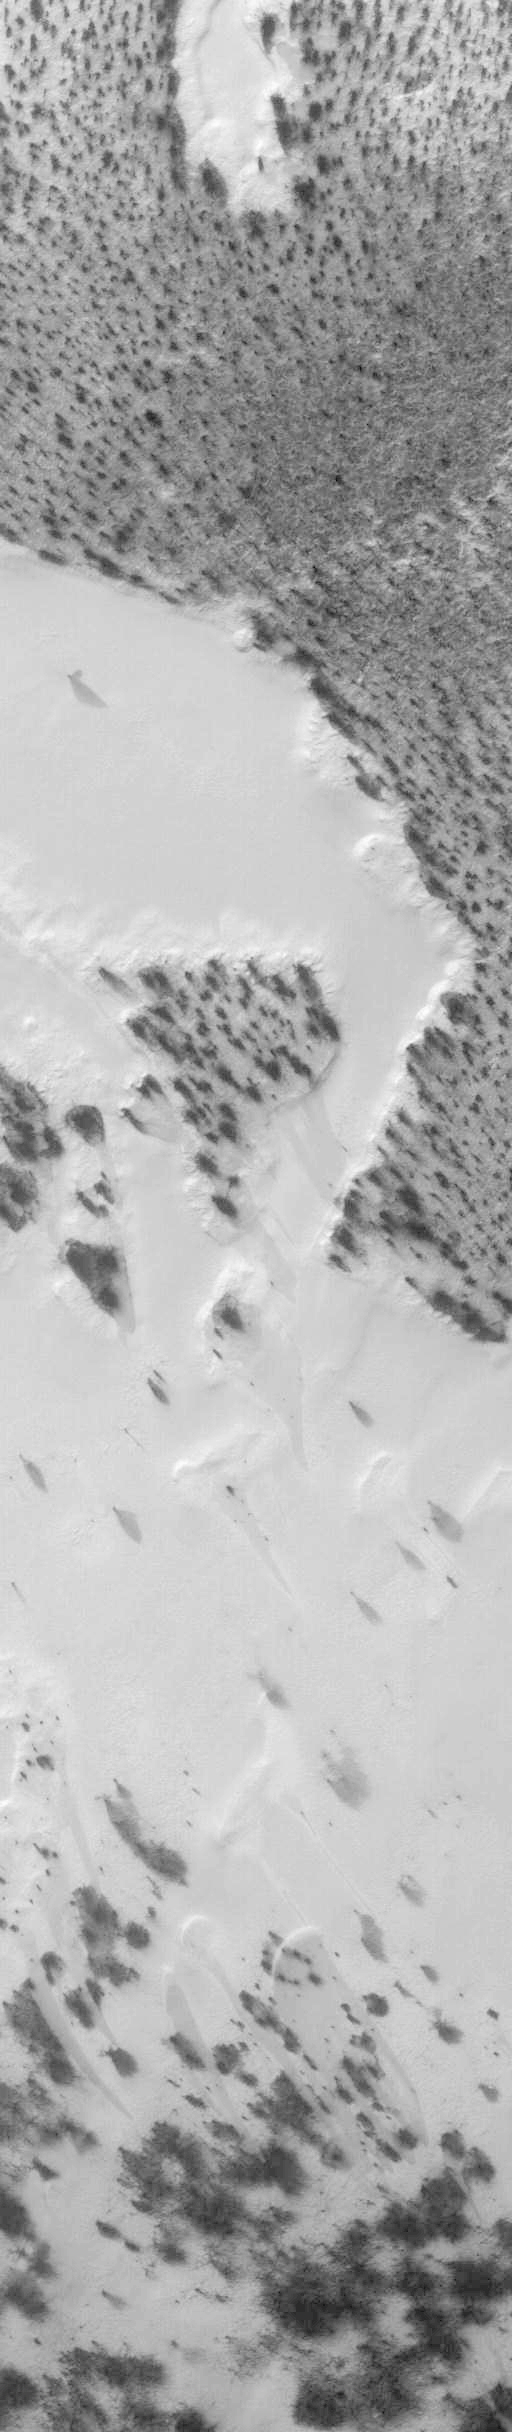

Return to “Giant’s Footprint” 3 Decades After Mariner 7 Flyby

As we head into the 21st Century, it seems hard to believe that human beings have been sending spacecraft toward Mars for more than 3 decades already. The first spacecraft to reach Mars was Mariner 4 in 1965. This success was followed by two spacecraft in 1969, Mariners 6 and 7. Now the wonders and alien beauty of Mars continue to unfold with each day that the Mars Global Surveyor — which arrived in September 1997 — continues to radio its data to Earth.

Mars exploration was always difficult and each bit of data returned from the planet is a marvel. On August 5, 1969, the Mariner 7 spacecraft flew past Mars at a minimum altitude of about 4200 km. It acquired 14 wide/narrow angle image pairs during the few minutes of the “near encounter” flyby. One of these image pairs, 7N19/7N20, shows the south polar region and contains a feature that at the time was nicknamed “the Giant’s Footprint.” Shown in the first two pictures, above, the feature consists of two adjoining craters, one about 80 km (50 mi) in diameter and the other about 50 km (31 mi) across near latitude 76°S, longitude 276°W. The oblique geometry of the Mariner 7 image enhances the impression of a footprint.

The “Giant’s Footprint” was almost missed when Mariner 7 suffered a near-catastrophic battery failure just a few days before the encounter — on July 30 — that put the spacecraft sporadically out of contact with Earth for two days. Ground controllers at the Jet Propulsion Laboratory (JPL) recovered the spacecraft, re-planned its imaging sequence based on results from the Mariner 6 flyby on July 31, and salvaged all of the mission’s science goals in under a week!

In the 1970’s, the larger crater in “giant’s footprint” was named “Vishniac” in honor of Wolf Vishniac, an American microbiologist of the University of Rochester who was instrumental in the development of methods to search for life on Mars. Vishniac was tragically killed in a fall in Antarctica in 1973 while retrieving a life detection experiment, and the crater was named in honor of this “giant” in the search for life on Mars.

More than three decades after the Mariner 7 flyby, Mars Global Surveyor’s Mars Orbiter Camera (MOC) acquired a commemorative view of the interior of Vishniac Crater on October 25, 1999. The context image and the 3-meters (9.8 feet)-per-pixel narrow angle view are shown above (in the lower image pair). Mariner 7’s 7N20 has a nominal resolution of about 180 meters (591 feet) per pixel, while the MOC high resolution view is about 60 times higher (in actuality, the lower quality of the Mariner 7 images makes the resolution gain even more dramatic).

The MOC high resolution view (lower right, above) shows a 1.5 kilometer-(0.9 mile)-wide portion of the floor of Vishniac in the process of defrosting during southern spring. The bright areas are still frost-covered, while the darker areas are either defrosted or composed of darkened or “dirty” frost. The dark patches in the image seem to serve as sources for dark streaks of material that has either been blown across the landscape by wind, or has somehow caused the erosion of frost to create the streaks. Dark streaks follow the local topography, as might the wind that blew across this landscape. This pattern of spots and streaks was quite common on the defrosting south polar cap during the spring that lasted from early August 1999 to late December 1999.

All images shown here are illuminated by sunlight from the lower right. Image orientation with north toward the bottom was selected in order to show the “footprint” visible in Mariner 7 image 7N20. The Mariner 7 images were recovered at Malin Space Science Systems from the original 7-track magnetic tapes, archived on CD-ROM by the JPL Data Preservation activity.

Credit: NASA/JPL/MSSS